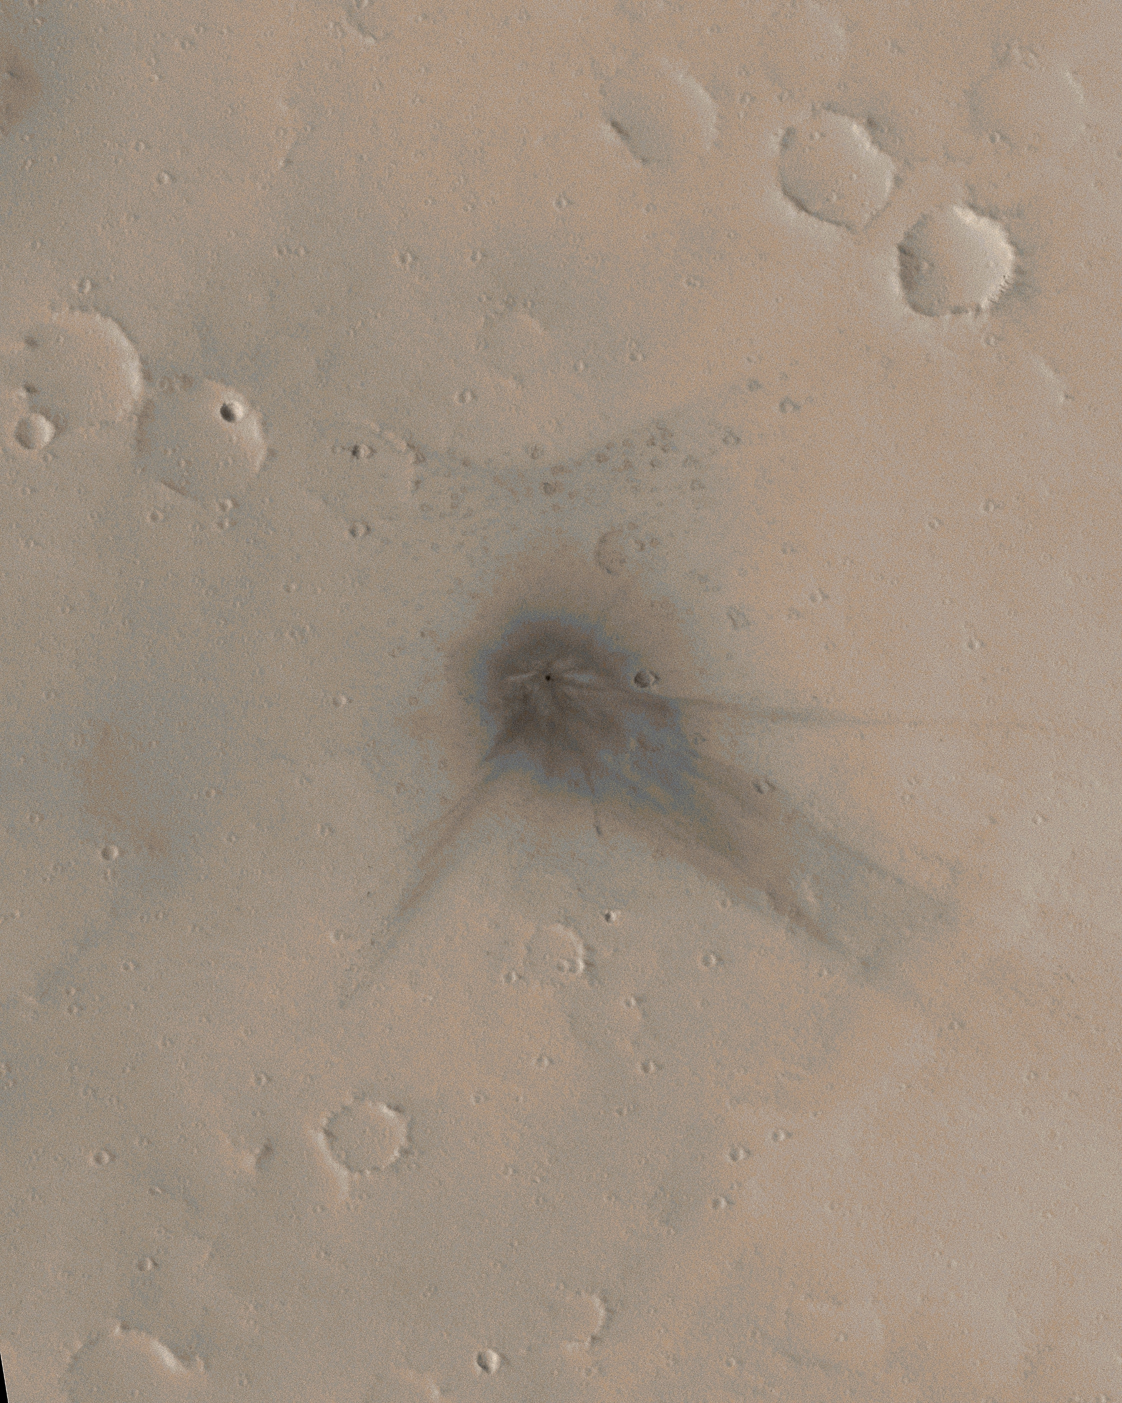

Before-and-After Look at Impact Craters

Two of the 20 new impact craters determined by the Mars Global Surveyor’s Mars Orbiter Camera science operations team to have formed between May 1999 and March 2006 occur at a location that the narrow-angle camera imaged previously. This is surprising given that the narrow-angle camera, with its 3-kilometer-wide (1.9-mile-wide) field of view, has only covered about 5.2 percent of the Martian surface. One of the two craters that formed where the camera had already taken a narrow-angle image is featured here.

Figure A: The colorized image and figure A show sub-frames of an image acquired on March 13, 2006. This image has been colorized using a table derived from the colors of Mars as seen by the Mars Reconnaissance Orbiter’s High Resolution Imaging Science Experiment camera. The impact site is located near 27.3 degrees north latitude, 91.8 degrees west longitude, on the upper north flank of the Martian volcano Ulysses Patera. Fine details are evident at the impact site, showing how the blast moved dust around and interacted with craters and other small obstacles on the ground. The crater has a diameter of about 19.8 meters (about 65 feet).

Figure B: The second figure shows before-and-after narrow-angle camera views of the impact site. The before image was acquired on Feb. 24, 2002. The after image was acquired on March 13, 2006.

Other images from Mars-orbiting spacecraft cover this location and show the impact site, including data from the Mars Express High Resolution Stereo Camera and Mars Odyssey Thermal Emission Imaging System. These other data help constrain when the impact occurred. The last orbiter image obtained before the impact was taken on April 18, 2003. The first orbiter image that showed the impact feature was obtained on Feb. 7, 2004. Thus, the impact occurred between those dates, April 18, 2003, and Feb. 7, 2004.

The Mars Global Surveyor mission is managed for NASA’s Office of Space Science, Washington, by NASA’s Jet Propulsion Laboratory, Pasadena, Calif., a division of the California Institute of Technology, also in Pasadena. Lockheed Martin Space Systems, Denver, developed and operates the spacecraft. Malin Space Science Systems, San Diego, Calif., built and operates the Mars Orbiter Camera.

Credit: NASA/JPL/Malin Space Science Systems